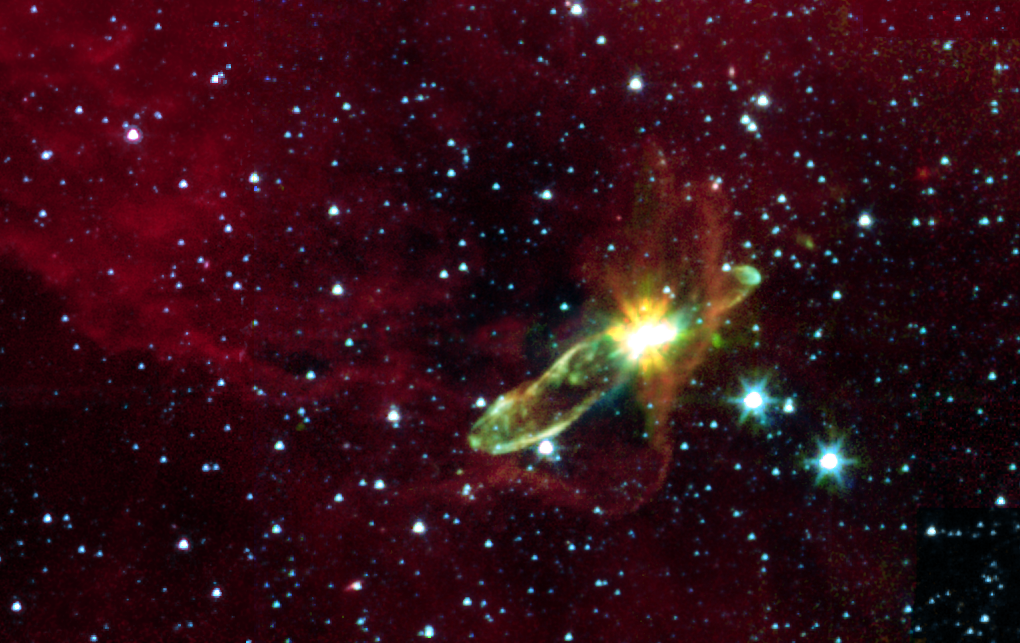

Embedded Outflows from Herbig-Haro 46/47

This image from NASA’s Spitzer Space Telescope transforms a dark cloud into a silky translucent veil, revealing the molecular outflow from an otherwise hidden newborn star. Using near-infrared light, Spitzer pierces through the dark cloud to detect the embedded outflow in an object called HH 46/47. Herbig-Haro (HH) objects are bright, nebulous regions of gas and dust that are usually buried within dark clouds. They are formed when supersonic gas ejected from a forming protostar, or embryonic stars, interacts with the surrounding interstellar medium. These young stars are often detected only in the infrared.

The Spitzer image was obtained with the infrared array camera and is a three-color mosaic. Emission at 3.6 microns is shown as blue, emission from 4.5 and 5.8 microns has been combined as green, and 8.0 micron emission is depicted as red.

HH 46/47 is a striking example of a low mass protostar ejecting a jet and creating a bipolar, or two-sided, outflow. The central protostar lies inside a dark cloud (known as a ‘Bok globule’) which is illuminated by the nearby Gum Nebula. Located at a distance of 1,140 light-years and found in the constellation Vela, the protostar is hidden from view in the visible-light image (inset). With Spitzer, the star and its dazzling jets of molecular gas appear with clarity.

The 8-micron channel of the infrared array camera is sensitive to emission from polycyclic aromatic hydrocarbons. These organic molecules, comprised of carbon and hydrogen, are excited by the surrounding radiation field and become luminescent, accounting for the reddish cloud. Note that the boundary layer of the 8-micron emission corresponds to the lower right edge of the dark cloud in the visible-light picture.

Outflows are fascinating objects, since they characterize one of the most energetic phases of the formation of low-mass stars (like our Sun). The jets arising from these protostars can reach sizes of trillions of miles and velocities of hundreds of thousands miles per hour. Outflows are clear evidence of the presence of a process that creates supersonic beams of gas. This mechanism is tightly bound to the presence of circumstellar discs which surround the young stars. Such discs are likely to contain the materials from which planetary systems form. Our Sun probably underwent a similar process some 4.5 billion years ago. Hence the interest in understanding how quickly and efficiently this mass accretion and loss process takes place in protostars.

Credit: NASA/JPL/Caltech